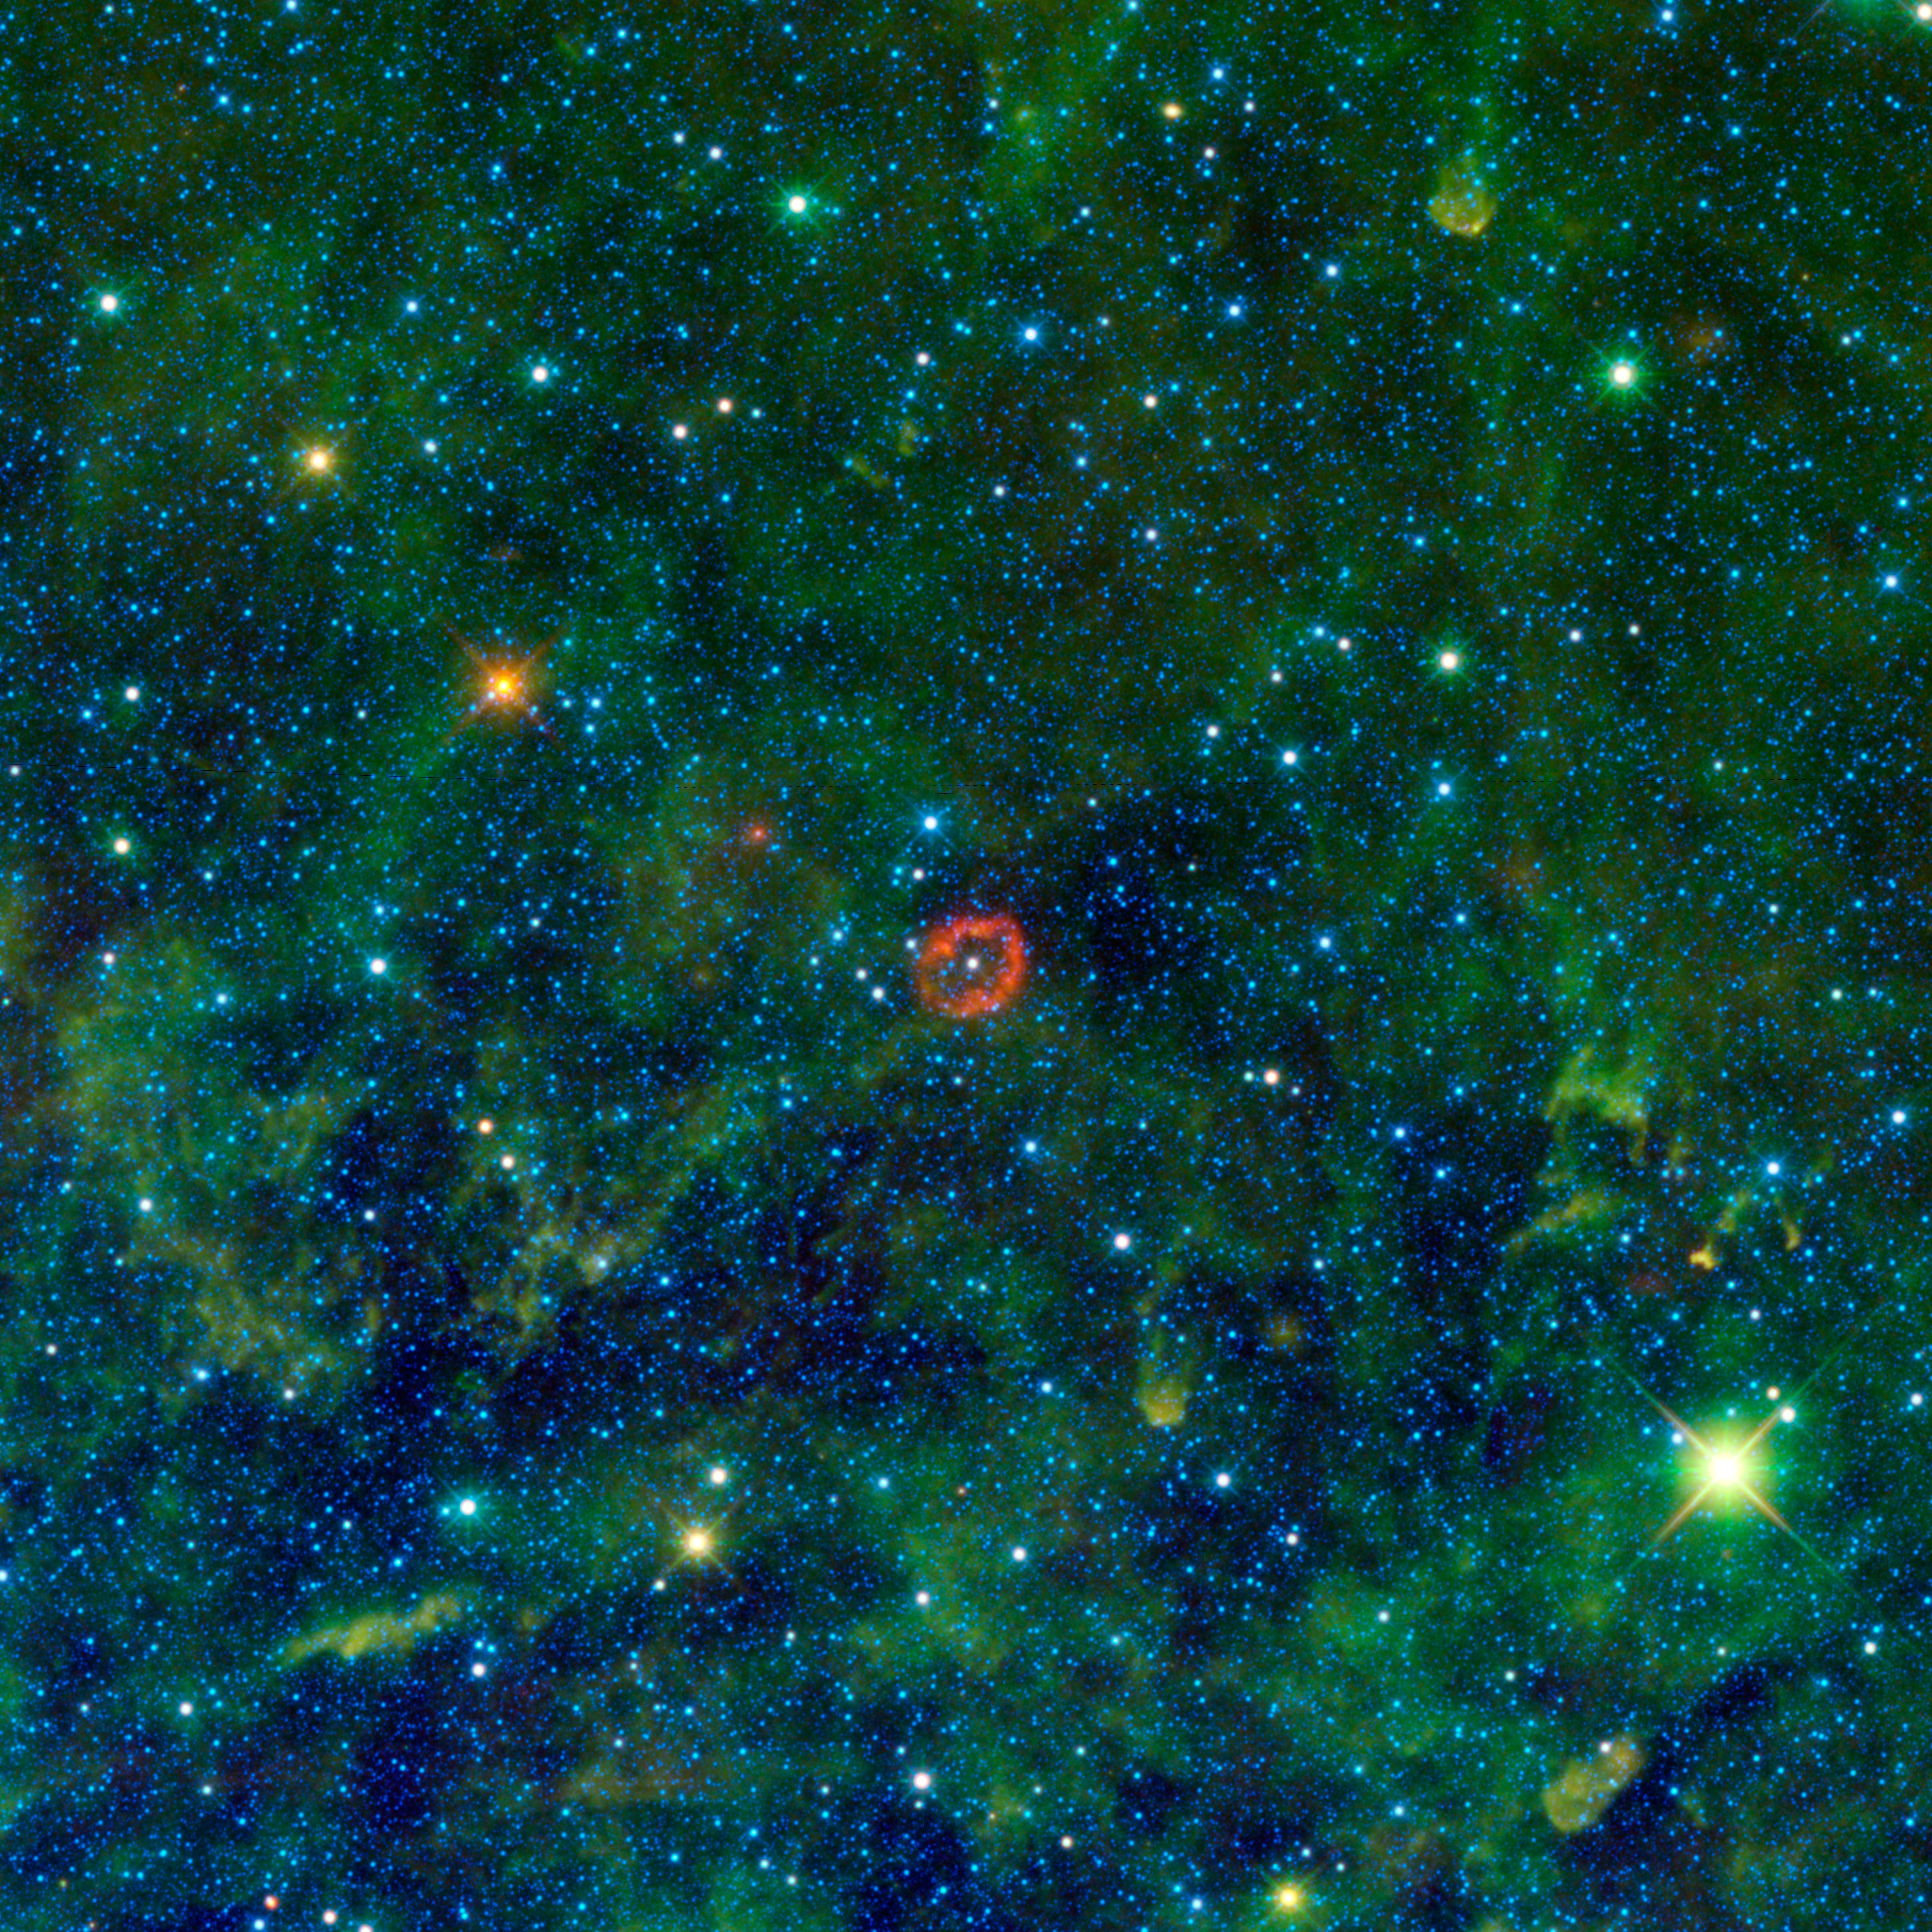

Jumbo Jellyfish or Massive Star?

Some might see a blood-red jellyfish in a forest of seaweed, while others might see a big, red eye or a pair of lips. In fact, the red-colored object in this new infrared image from NASA’s Wide-field Infrared Survey Explorer (WISE) is a sphere of stellar innards, blown out from a humongous star.

The star (white dot in center of red ring) is one of the most massive stellar residents of our Milky Way galaxy. Objects like this are called Wolf-Rayet stars, after the astronomers who found the first few, and they make our sun look puny by comparison. Called V385 Carinae, this star is 35 times as massive as our sun, with a diameter nearly 18 times as large. It’s hotter, too, and shines with more than one million times the amount of light.

Fiery candles like this burn out quickly, leading short lives of only a few million years. As they age, they blow out more and more of the heavier atoms cooking inside them — atoms such as oxygen that are needed for life as we know it.

The material is puffed out into clouds like the one that glows brightly in this WISE image. In this case, the hollow sphere showed up prominently only at the longest of four infrared wavelengths detected by WISE. Astronomers speculate this infrared light comes from oxygen atoms, which have been stripped of some of their electrons by ultraviolet radiation from the star. When the electrons join up again with the oxygen atoms, light is produced that WISE can detect with its 22-micron infrared light detector. The process is similar to what happens in fluorescent light bulbs.

Infrared light detected by WISE at 12 microns is colored green, while 3.4- and 4.6-micron light is blue. The green, kelp-looking material is warm dust, and the blue dots are stars in our Milky Way galaxy.

This image mosaic is made up of about 300 overlapping frames, taken as WISE continues its survey of the entire sky — an expansive search, sure to turn up more fascinating creatures swimming in our cosmic ocean.

V385 Carinae is located in the Carina constellation, about 16,000 light-years from Earth.

JPL manages the Wide-field Infrared Survey Explorer for NASA’s Science Mission Directorate, Washington. The principal investigator, Edward Wright, is at UCLA. The mission was competitively selected under NASA’s Explorers Program managed by the Goddard Space Flight Center, Greenbelt, Md. The science instrument was built by the Space Dynamics Laboratory, Logan, Utah, and the spacecraft was built by Ball Aerospace & Technologies Corp., Boulder, Colo. Science operations and data processing take place at the Infrared Processing and Analysis Center at the California Institute of Technology in Pasadena. Caltech manages JPL for NASA.

Credit: NASA/JPL-Caltech/UCLA